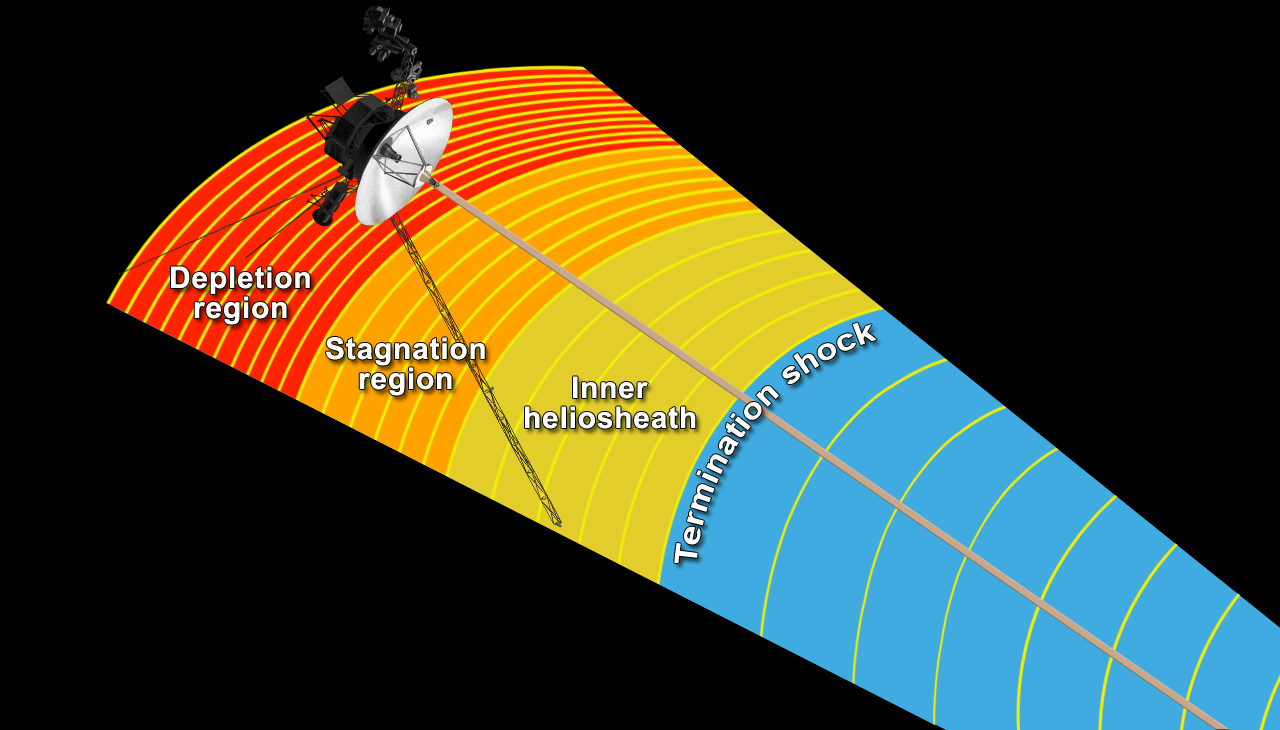

Magnetic Field Line Pile-Up (Artist’s Concept)

This artist’s concept shows NASA’s Voyager 1 spacecraft in a new region at the edge of our solar system where the magnetic field lines generated by our sun are piling up and intensifying. Voyager 1 is in an area scientists are calling the depletion region where the magnetic field acts as a kind of “magnetic highway.” In this region, energetic ions from inside the heliosphere, the magnetic bubble that the sun blows around itself, escape out, and energetic ions from interstellar space zoom in. (To learn more about how this region acts as a magnetic highway, see PIA16486.) The depletion region is the outermost known layer of the heliosphere.

Magnetic field lines form a spiral around the solar system because of the rotation of the sun (see PIA15179 ), and at the edge of the solar system they form roughly parallel lines. At the end of 2004, Voyager 1 passed the termination shock, where the solar wind abruptly slowed down and compressed, and the intensity of the magnetic field tripled as the distance between magnetic field lines decreased by one-third. By mid-2010, Voyager entered a stagnation region where the wind slowed almost to a stop and the magnetic field intensity increased twice again as the magnetic field lines were pressed closer together. In August 2012, Voyager 1 entered the outermost known layer where the depletion of energetic ions allowed the field lines to compress even closer together. Scientists believe the field lines are piling up because an interstellar wind outside is pushing back.

The Voyager spacecraft were built and continue to be operated by NASA’s Jet Propulsion Laboratory, in Pasadena, Calif. Caltech manages JPL for NASA. The Voyager missions are a part of NASA’s Heliophysics System Observatory, sponsored by the Heliophysics Division of the Science Mission Directorate at NASA Headquarters in Washington.

Credit: NASA/JPL-Caltech